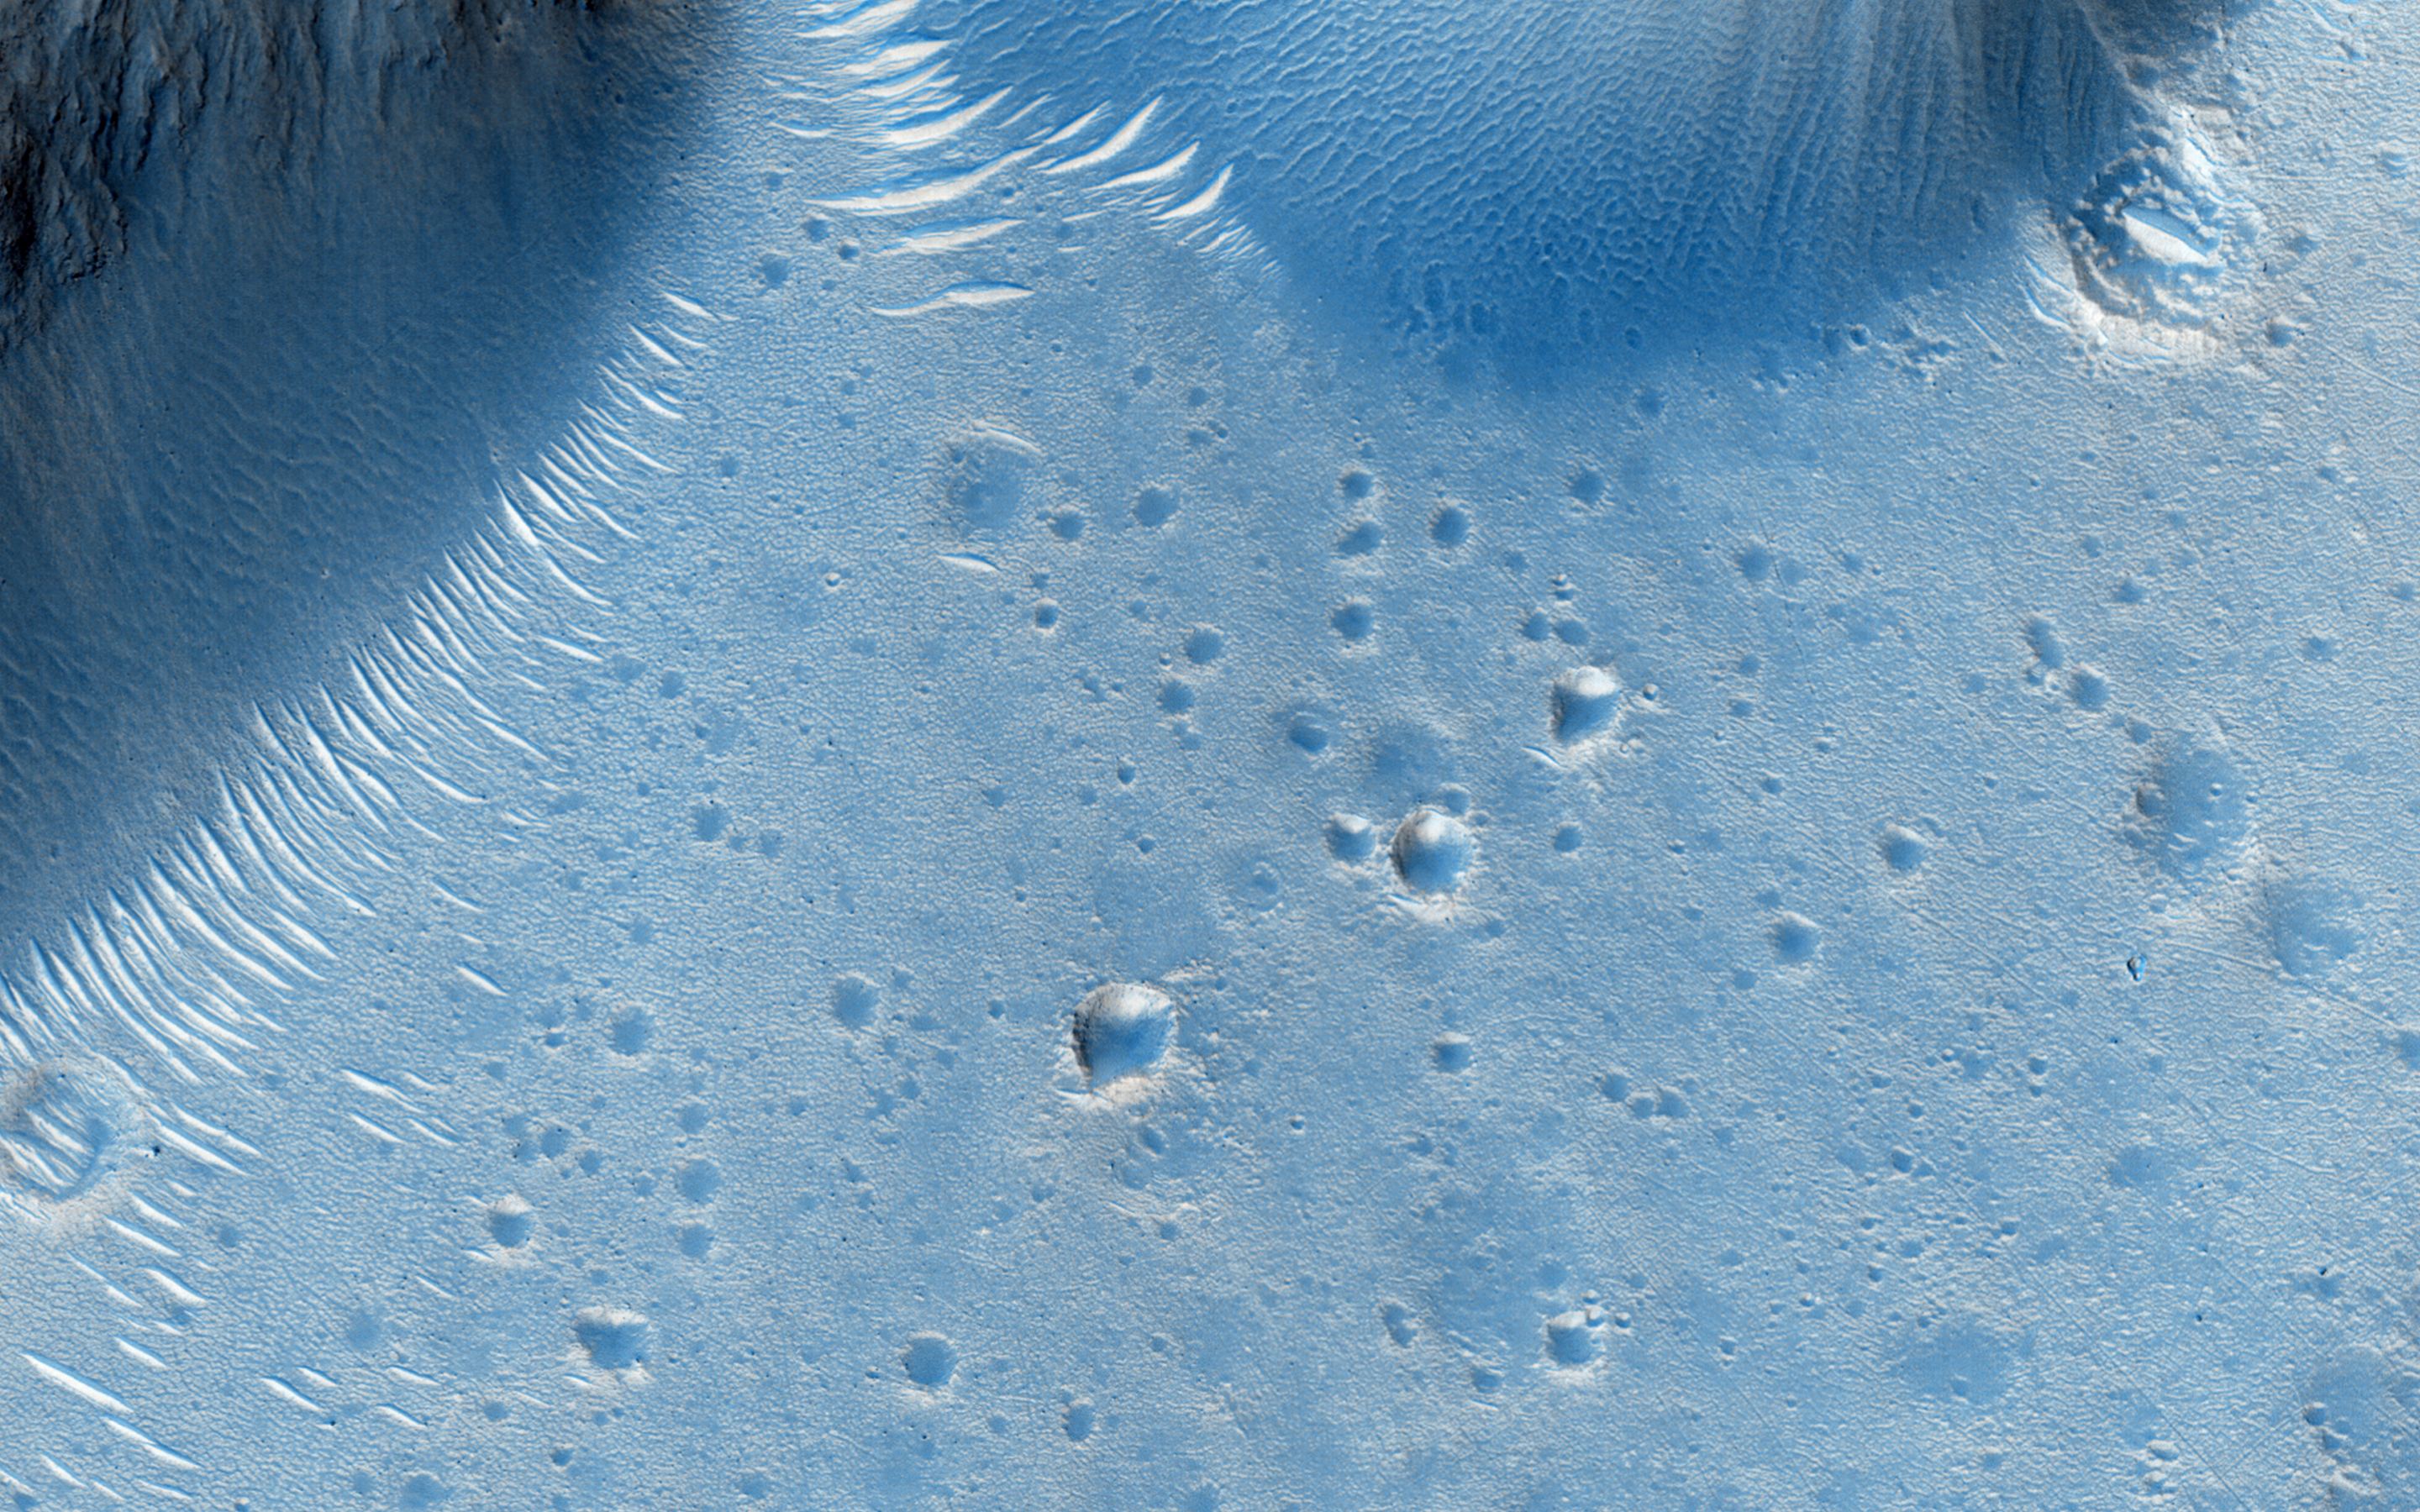

A Possible Alluvial Fan

This image shows the northern rim of a crater in Deuteronilus. At the northern end, we see the crater rim and ridges inside and below that rim. A channel set is entering from the west and passing through a notch in a ridge. Topographically below that notch, overlapping lobes spread over the crater floor.

Fan-shaped lobes likes these are also in the desert southwest of the United States, and are called “alluvial fans.” They are caused when streams that carry sediment in a confined channel open up onto a plain or wide area, and deposit their sediment just outside of the channel mouth.

This is a stereo pair with ESP_028274_2160.

The University of Arizona, Tucson, operates HiRISE, which was built by Ball Aerospace & Technologies Corp., Boulder, Colo. NASA’s Jet Propulsion Laboratory, a division of the California Institute of Technology in Pasadena, manages the Mars Reconnaissance Orbiter Project for NASA’s Science Mission Directorate, Washington.

Credit: NASA/JPL-Caltech/Univ. of Arizona